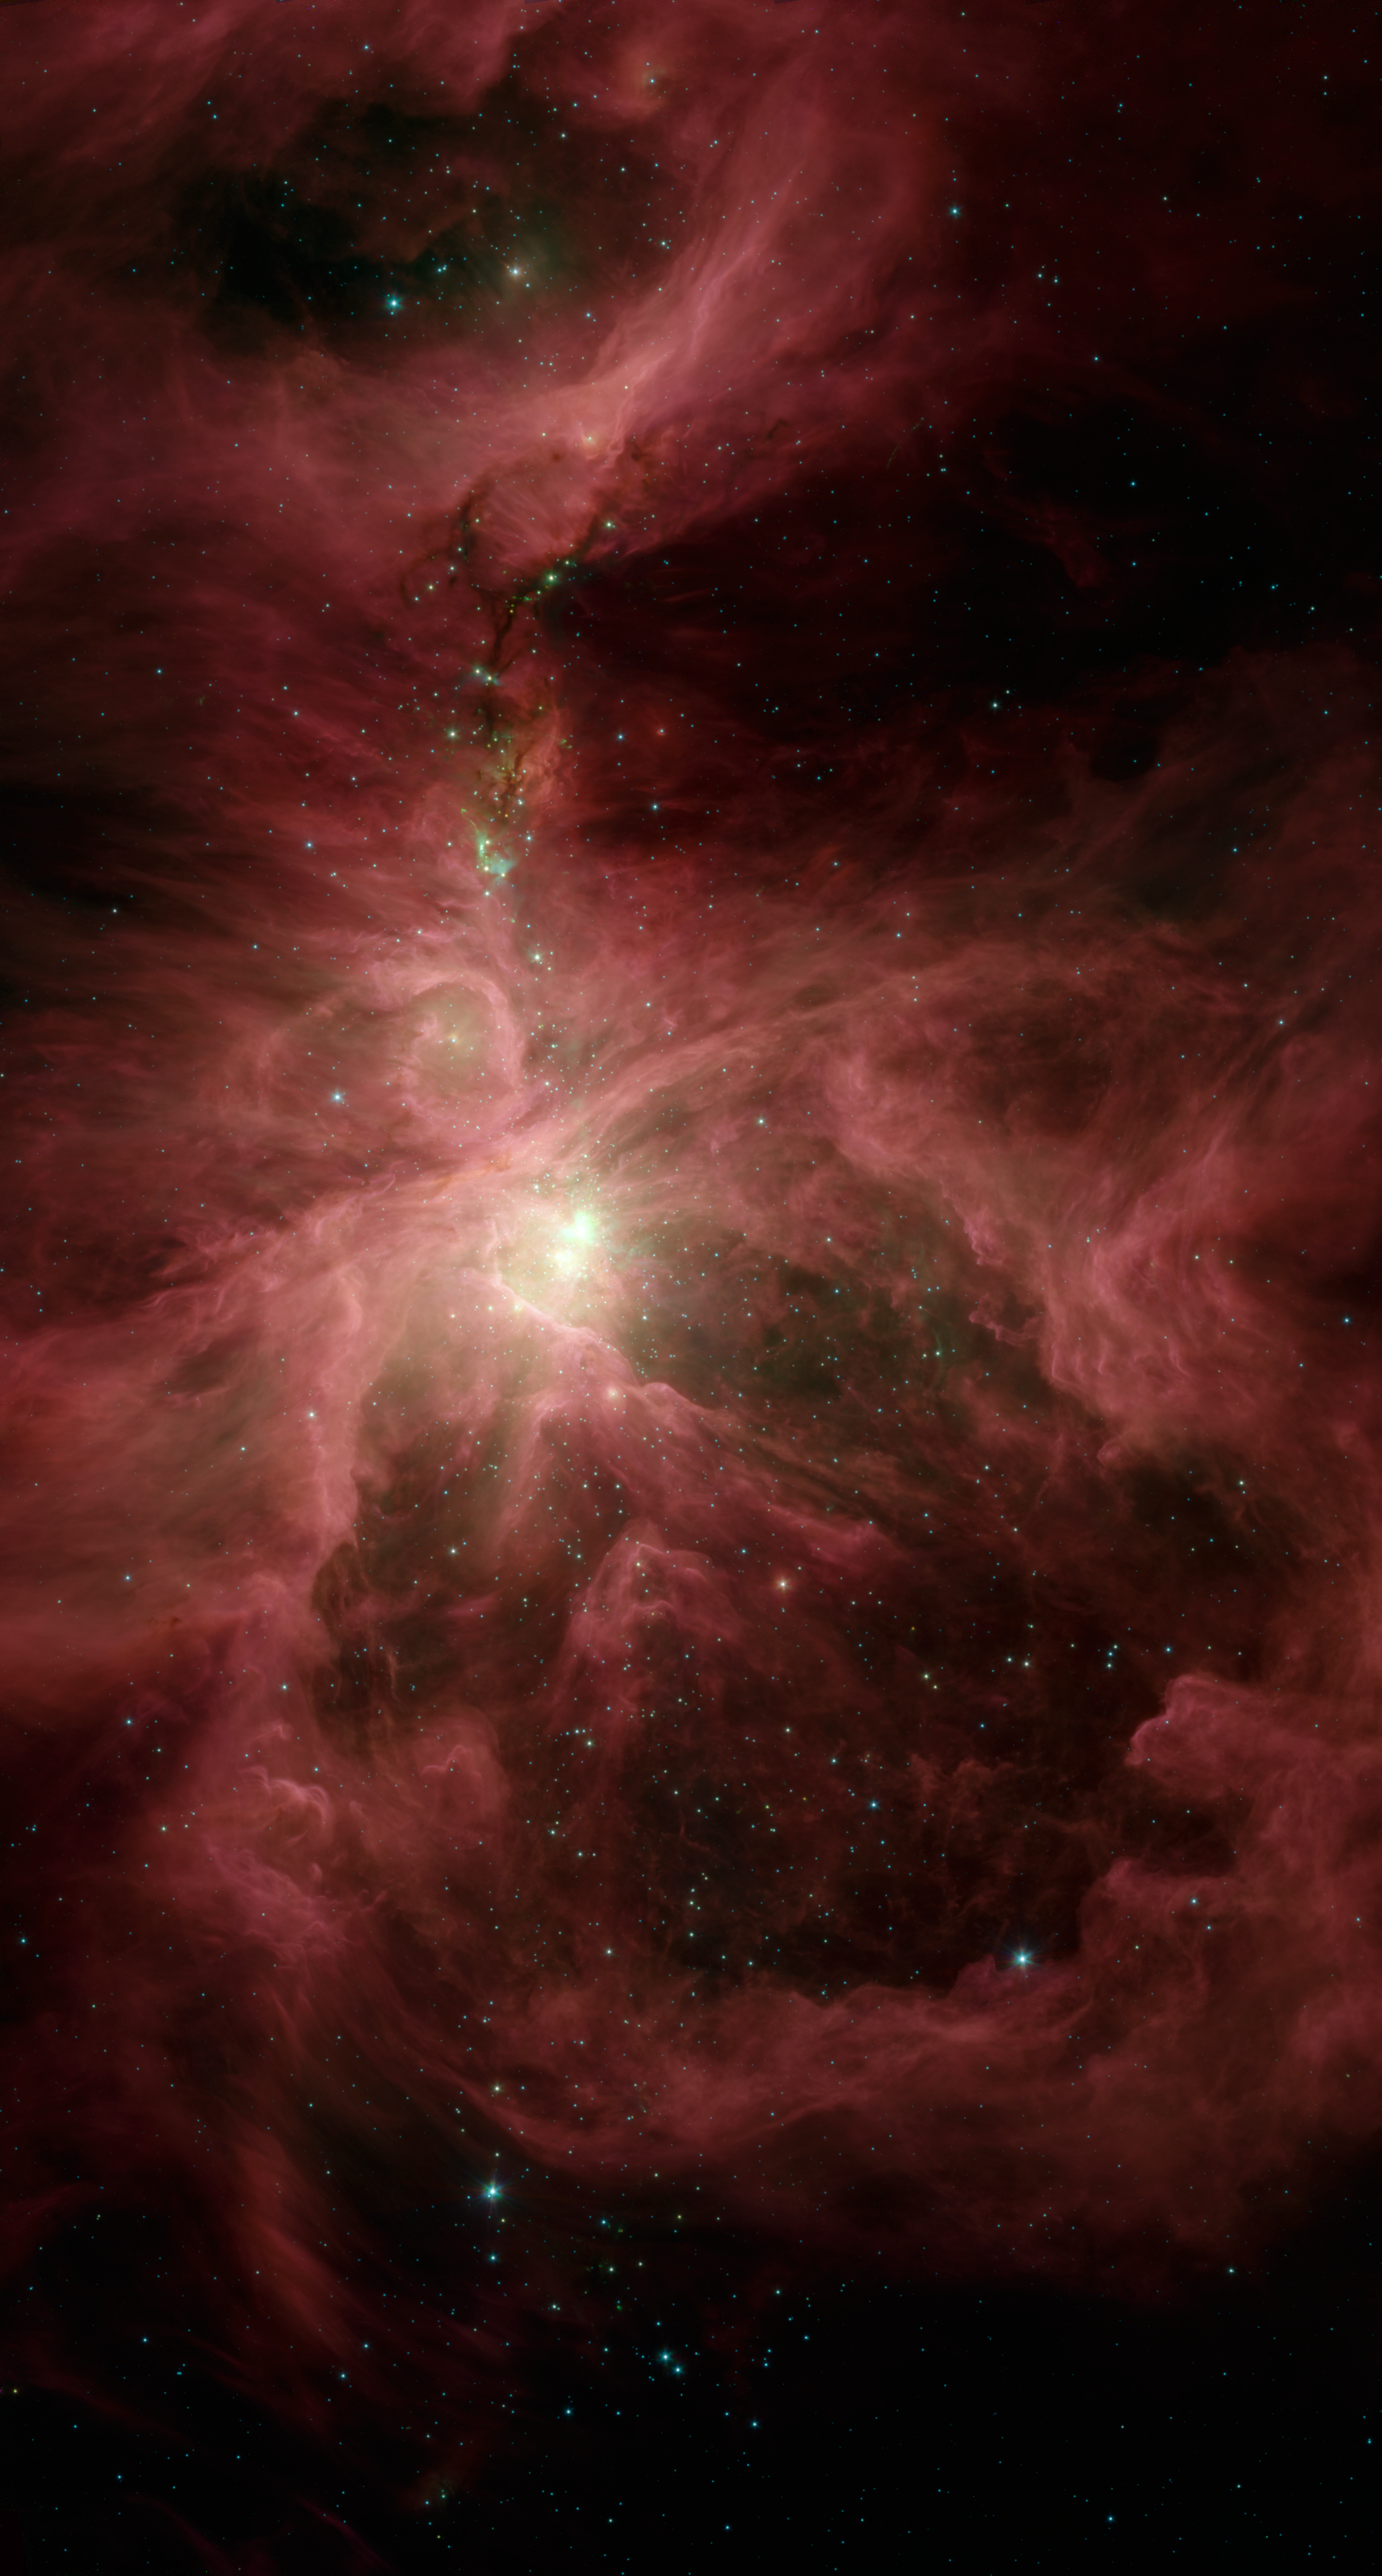

The Sword of Orion

This infrared image from NASA’s Spitzer Space Telescope shows the Orion nebula, our closest massive star-making factory, 1,450 light-years from Earth. The nebula is close enough to appear to the naked eye as a fuzzy star in the sword of the popular hunter constellation.

The nebula itself is located on the lower half of the image, surrounded by a ring of dust. It formed in a cold cloud of gas and dust and contains about 1,000 young stars. These stars illuminate the cloud, creating the beautiful nebulosity, or swirls of material, seen here in infrared.

In the center of the nebula (bottom inset of figure 1) are four monstrously massive stars, up to 100,000 times as luminous as our sun, called the Trapezium (tiny yellow smudge to the lower left of green splotches. Radiation and winds from these stars are blasting gas and dust away, excavating a cavity walled in by the large ring of dust.

Behind the Trapezium, still buried deeply in the cloud, a second generation of massive stars is forming (in the area with green splotches). The speckled green fuzz in this bright region is created when bullets of gas shoot out from the juvenile stars and ram into the surrounding cloud.

Above this region of intense activity are networks of cold material that appear as dark veins against the pinkish nebulosity (upper inset pf figure 1). These dark veins contain embryonic stars. Some of the natal stars illuminate the cloud, creating small, aqua-colored wisps. In addition, jets of gas from the stars ram into the cloud, resulting in the green horseshoe-shaped globs.

Spitzer surveyed a significant swath of the Orion constellation, beyond what is highlighted in this image. Within that region, called the Orion cloud complex, the telescope found 2,300 stars circled by disks of planet-forming dust and 200 stellar embryos too young to have developed disks.

This image shows infrared light captured by Spitzer’s infrared array camera. Light with wavelengths of 8 and 5.8 microns (red and orange) comes mainly from dust that has been heated by starlight. Light of 4.5 microns (green) shows hot gas and dust; and light of 3.6 microns (blue) is from starlight.

Credit: NASA/JPL-Caltech/Univ. of Toledo